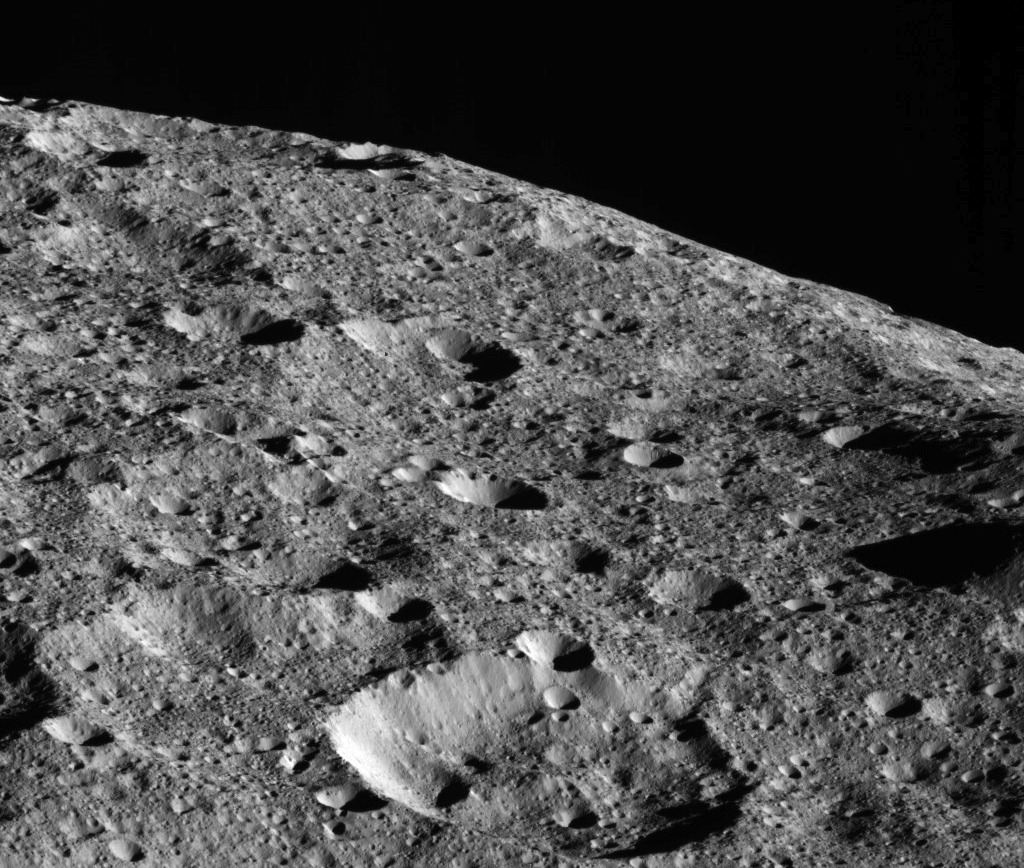

Dawn: On its Way to Low Orbit

On the way to its lowest-ever and final orbit, NASA’s Dawn spacecraft is observing Ceres and returning new compositional data (infrared spectra) and images of the dwarf planet’s surface, such as this dramatic image of Ceres’ limb.

This picture is one of the first images returned by Dawn in more than a year. Dawn captured this view on May 16, 2018 from an altitude of about 270 miles (440 kilometers). The large crater near the horizon is about 22 miles (35 kilometers) in diameter. It is located at about 23 degrees north latitude, 350 degrees east longitude, not far from a series of tholi (small mountains) that include Kwanzaa Tholus.

The midsize crater in the foreground is located about 75 miles (120 kilometers) from the large crater. This rough landscape suggests these features are on top of ancient terrains. The Dawn spacecraft has returned many limb images of Ceres in the course of its mission. These images offer complementary perspective to the images generally obtained by imaging the surface directly beneath the spacecraft. This example shows that Ceres’ limb is relatively smooth despite the rough surface, because this large body is rounded by its own gravity.

Dawn’s mission is managed by JPL for NASA’s Science Mission Directorate in Washington. Dawn is a project of the directorates Discovery Program, managed by NASA’s Marshall Space Flight Center in Huntsville, Alabama. JPL is responsible for overall Dawn mission science. Orbital ATK Inc., in Dulles, Virginia, designed and built the spacecraft. The German Aerospace Center, Max Planck Institute for Solar System Research, Italian Space Agency and Italian National Astrophysical Institute are international partners on the mission team.

Credit: NASA/JPL-Caltech/UCLA/MPS/DLR/IDA